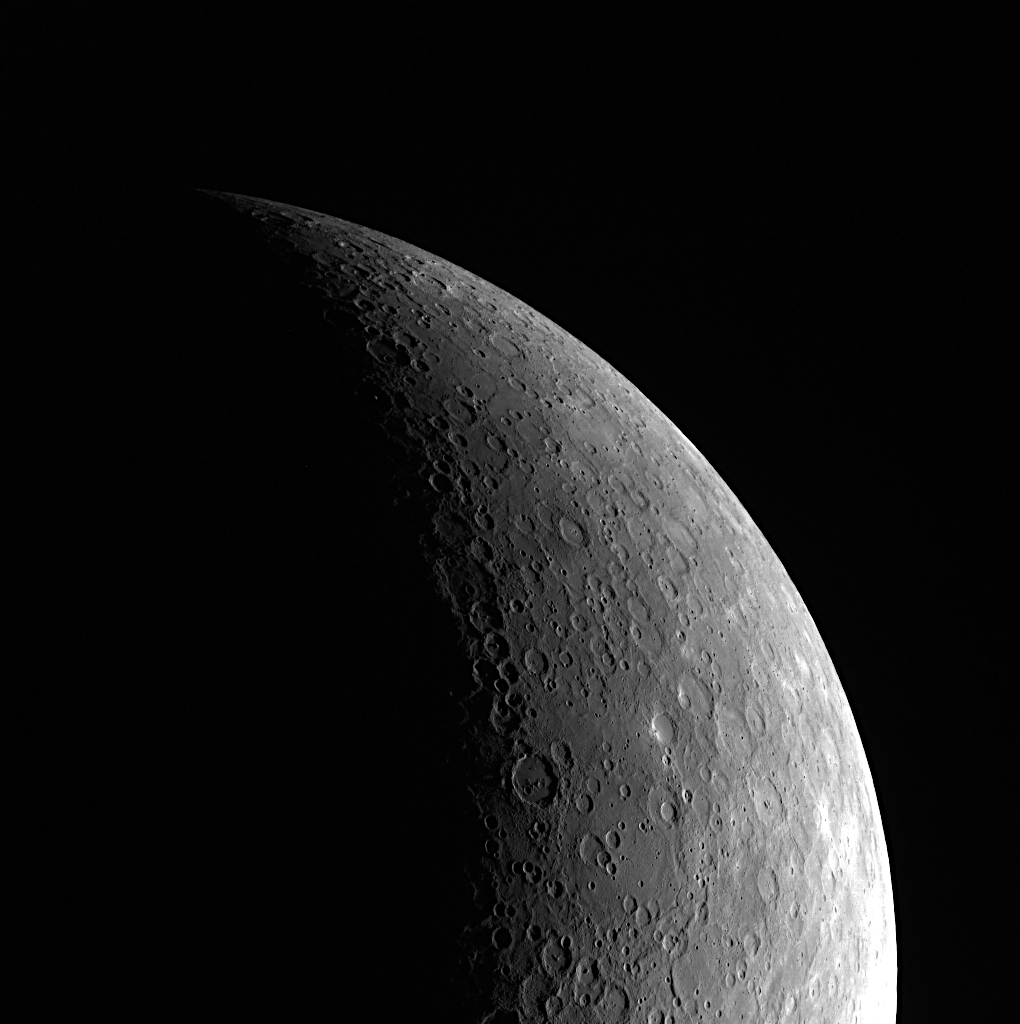

Crescent View of Mercury

Mercury forms a beautiful crescent shape in this image, acquired as the MESSENGER spacecraft was high above Mercury’s southern hemisphere. On the left side is the terminator, dividing the day from night. On the right side is the sunlit limb, separating Mercury from the darkness of space.

This image was acquired as part of MDIS’s limb imaging campaign. Once per week, MDIS captures images of Mercury’s limb, with an emphasis on imaging the southern hemisphere limb. These limb images provide information about Mercury’s shape and complement measurements of topography made by the Mercury Laser Altimeter (MLA) of Mercury’s northern hemisphere.

On March 17, 2011 (March 18, 2011, UTC), MESSENGER became the first spacecraft ever to orbit the planet Mercury. The mission is currently in its commissioning phase, during which spacecraft and instrument performance are verified through a series of specially designed checkout activities. In the course of the one-year primary mission, the spacecraft’s seven scientific instruments and radio science investigation will unravel the history and evolution of the Solar System’s innermost planet. Visit the Why Mercury? section of this website to learn more about the science questions that the MESSENGER mission has set out to answer.

Date acquired: May 24, 2011
Image Mission Elapsed Time (MET): 214697006
Image ID: 290397
Instrument: Wide Angle Camera (WAC) of the Mercury Dual Imaging System (MDIS)
WAC filter: 7 (748 nanometers)
Center Latitude: -53.01°
Center Longitude: 116.7° E
Resolution: 2827 meters/pixel
Scale: Mercury’s radius is 2,440 kilometers (1,520 miles)

These images are from MESSENGER, a NASA Discovery mission to conduct the first orbital study of the innermost planet, Mercury. For information regarding the use of images, see the MESSENGER image use policy.

Credit: NASA/Johns Hopkins University Applied Physics Laboratory/Carnegie Institution of Washington